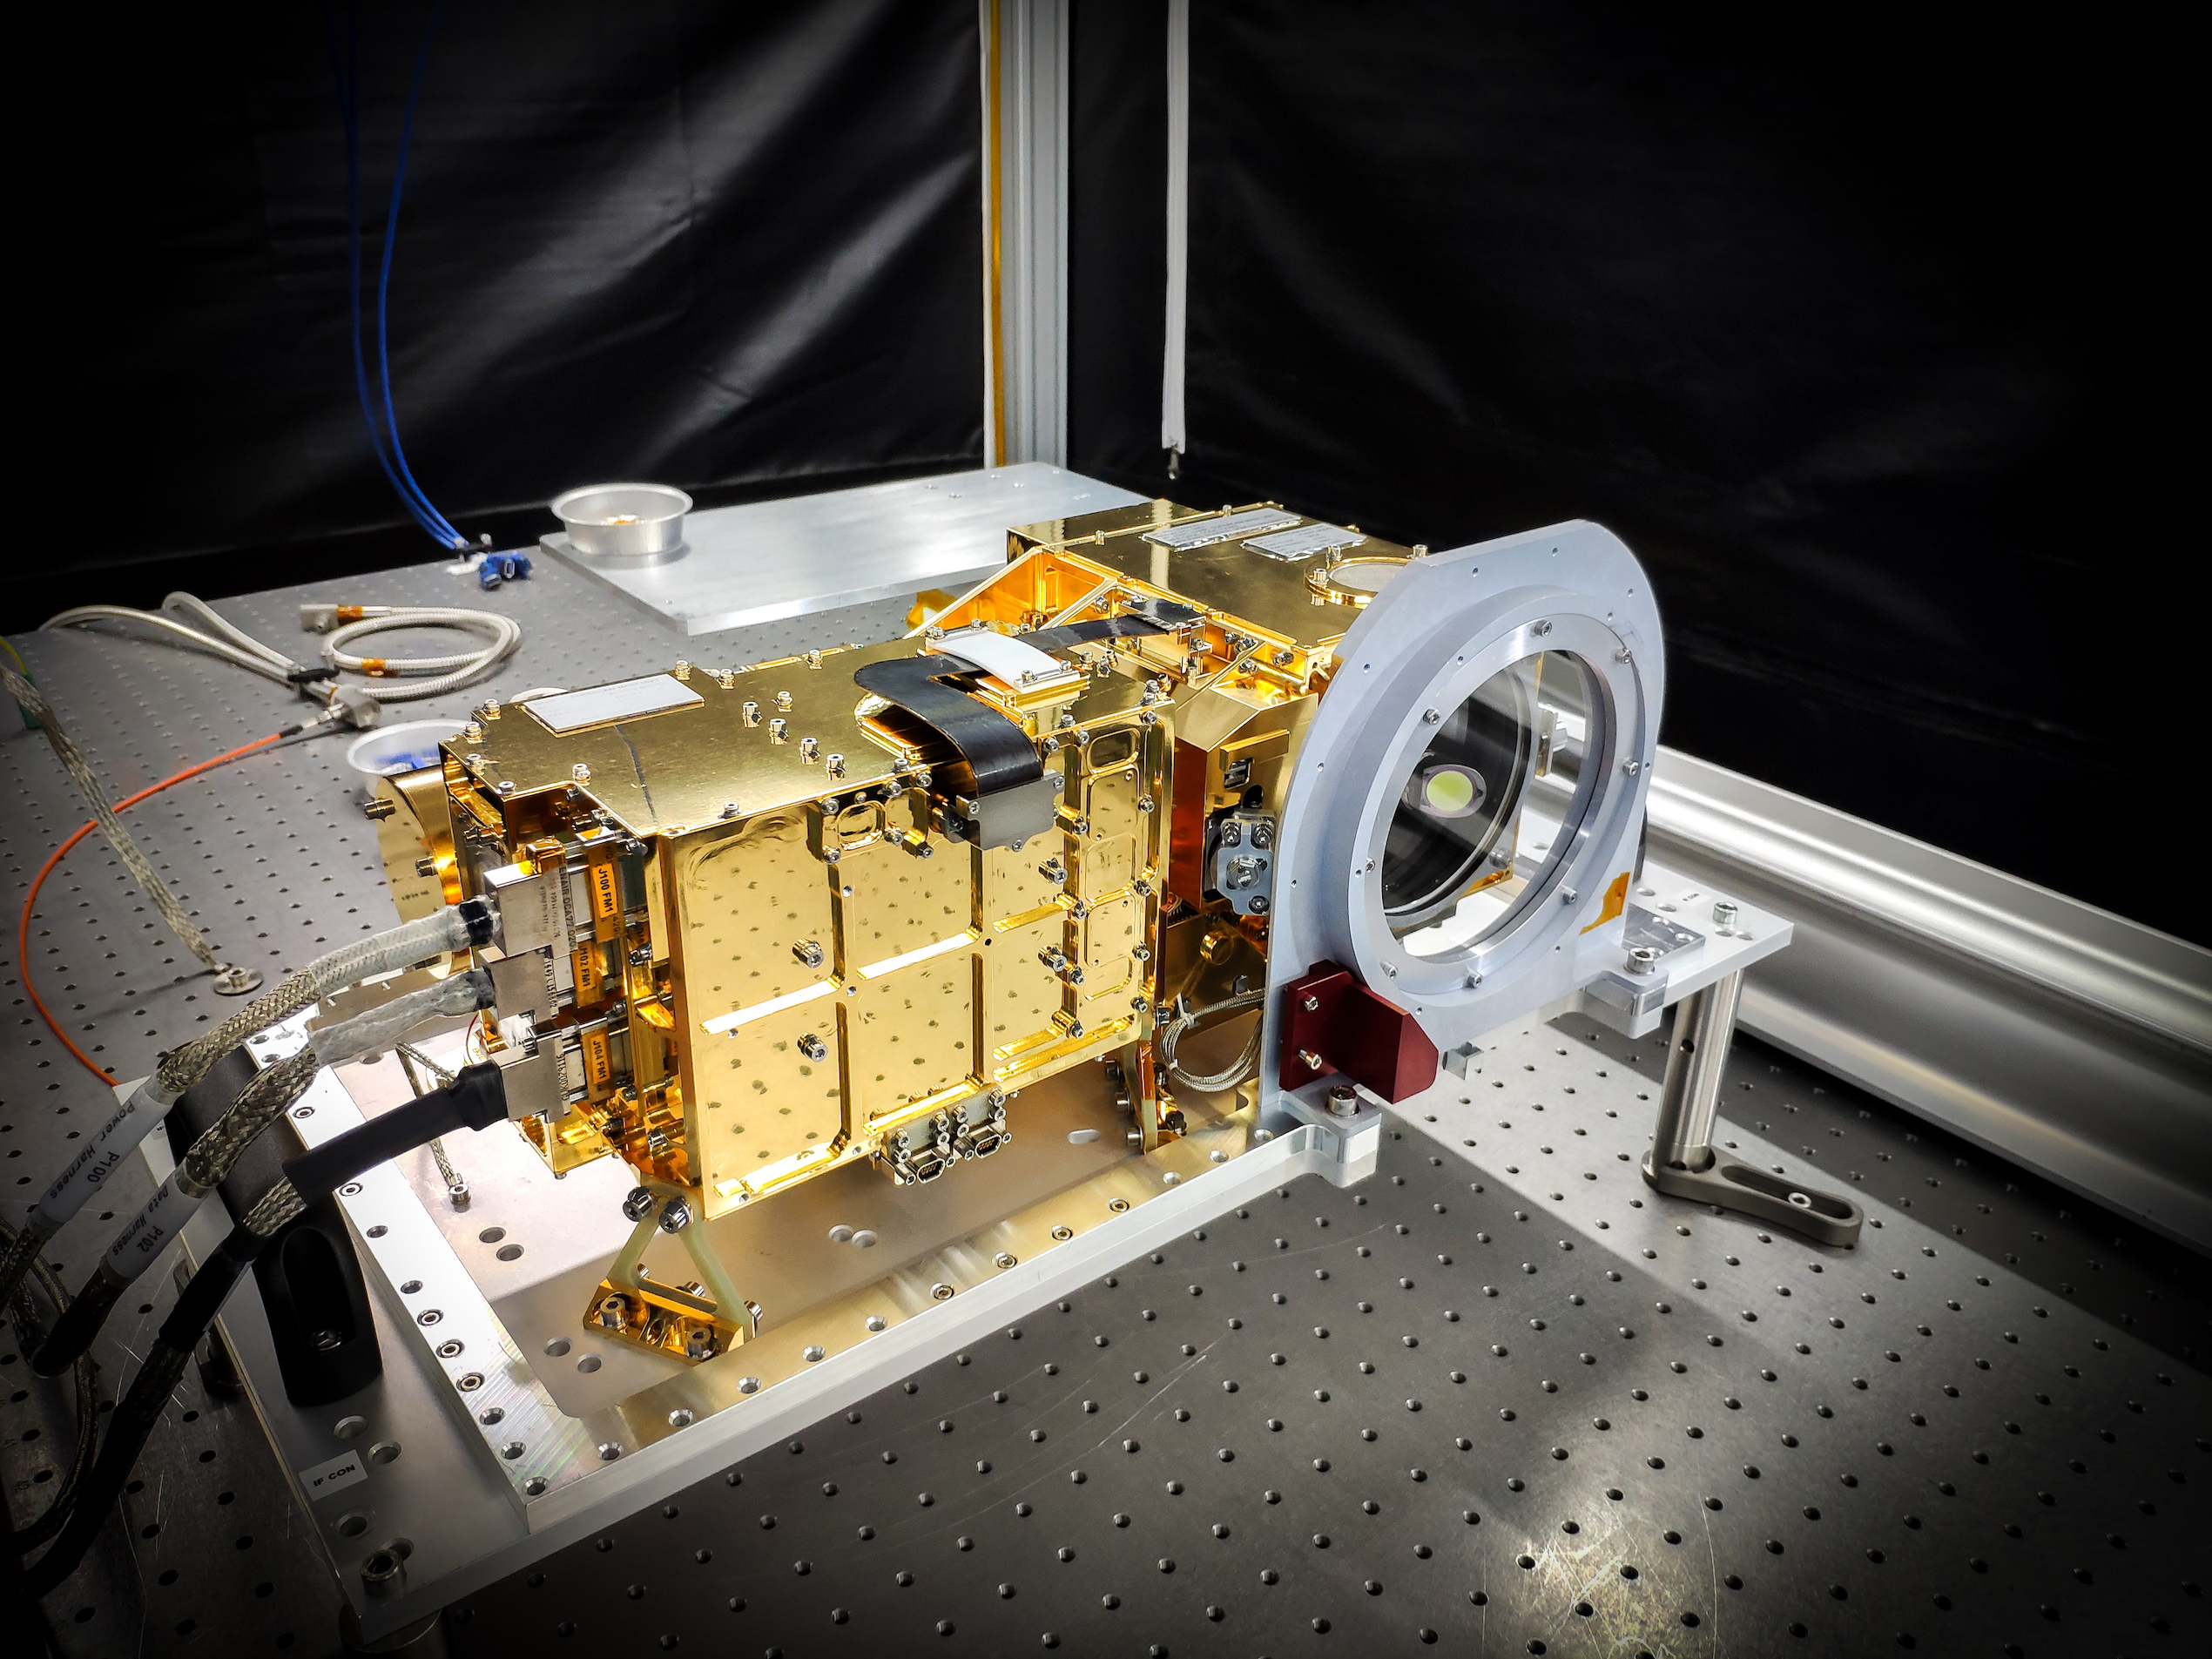

SuperCam Mast Unit

SuperCam’s mast unit before being installed atop the Perseverance rover’s remote sensing mast. SuperCam fires a laser at rock or soil targets up to 20 feet (7 meters) away, and then analyzes the vaporized rock to reveal the composition. SuperCam’s telescope peers out through a window seen on the right side of the unit, above a microphone (hidden by a red protective cover in this image), which will pick up the sounds of rocks being vaporized by the laser. The electronics are inside the gold-plated box on the left. The end of the laser peeks out from behind the left side of the electronics.

NASA’s Jet Propulsion Laboratory in Southern California built and will manage operations of the Mars 2020 Perseverance rover for NASA.

Credit: NASA/JPL-Caltech